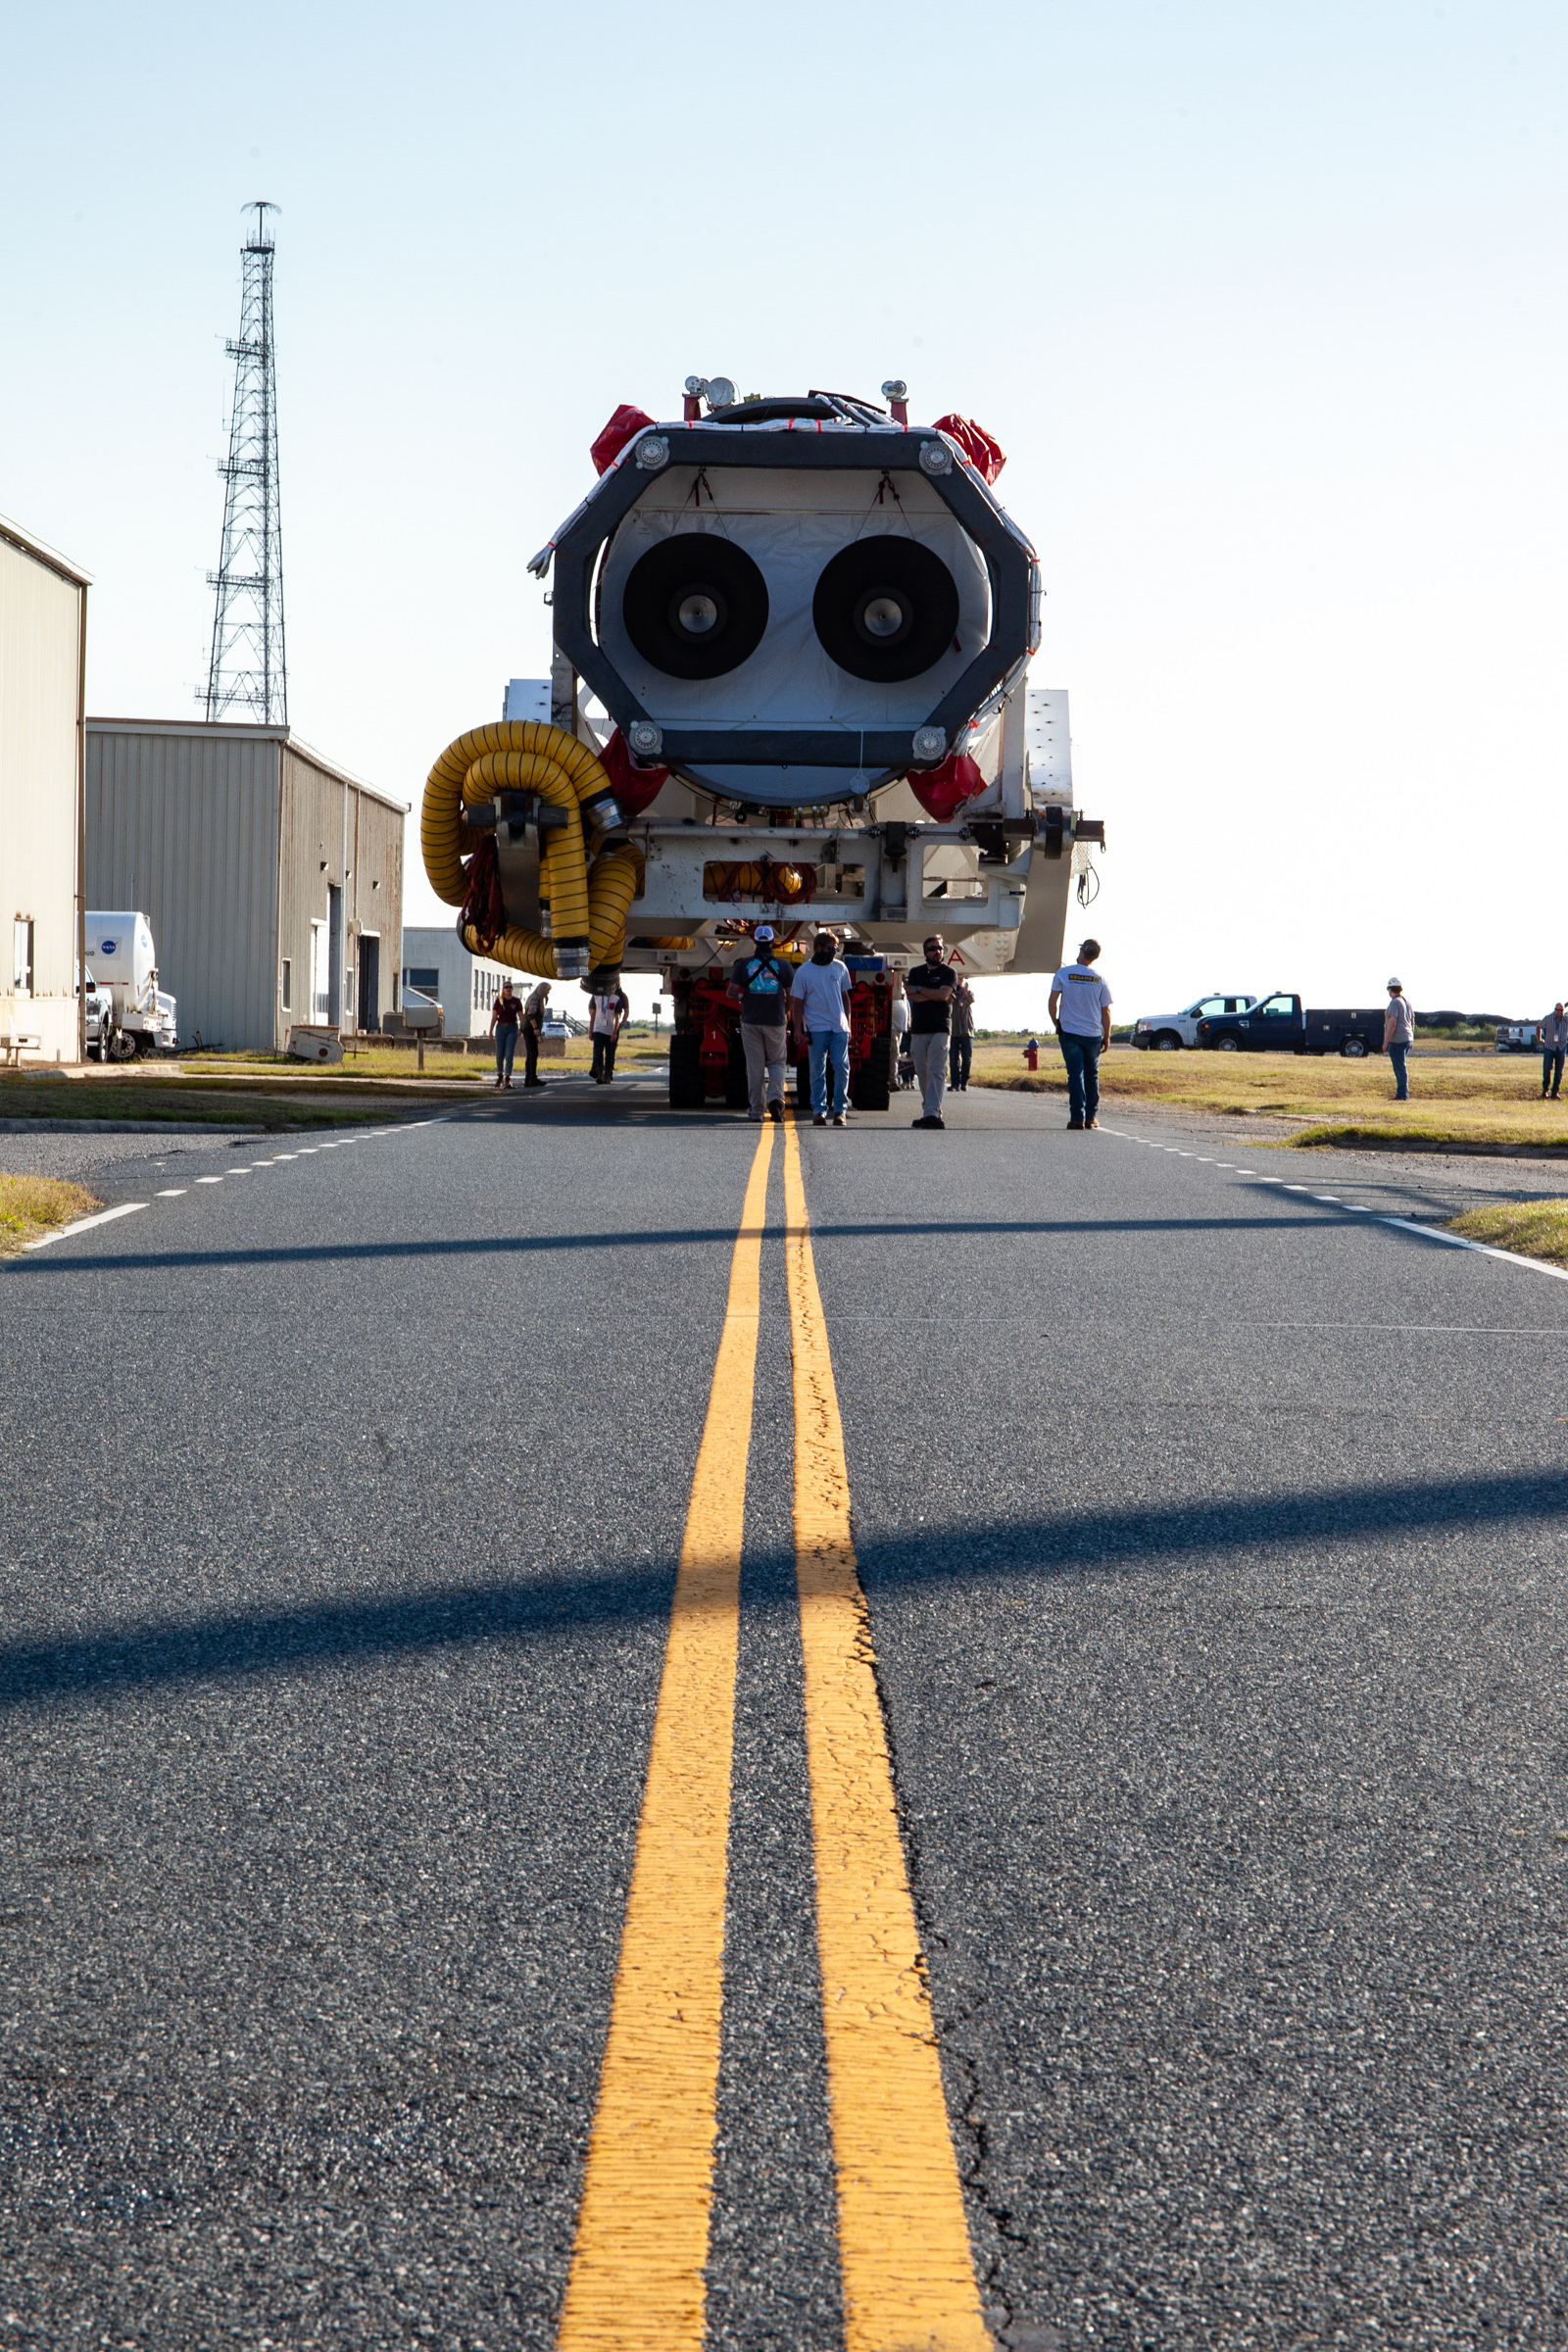

A Northrop Grumman Antares rocket carrying a Cygnus resupply spacecraft is seen as it is transported to the Mid-Atlantic Regional Spaceport’s Pad-0A, Friday, Aug. 10, 2021, at NASA's Wallops Flight Facility in Virginia. Northrop Grumman’s 16th contracted cargo resupply mission with NASA to the International Space Station will deliver about 8,200 pounds of science and research, crew supplies and vehicle hardware to the orbital laboratory and its crew. Northrop Grumman named the NG CRS-16 Cygnus spacecraft after NASA astronaut Ellison Onizuka, in honor of his prominence as the first Asian American astronaut. The launch is scheduled for 5:56 p.m. EDT, Aug. 10, 2021.

Credit: NASA/Brian Bonsteel